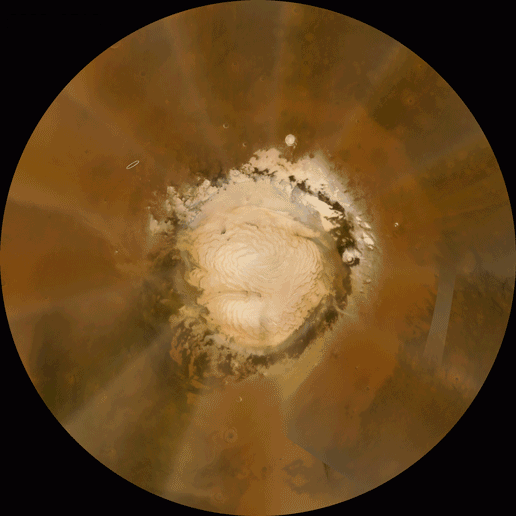

Clear Skies Ahead

Image with Arrow

Scientists are anticipating clear skies when NASA’s Phoenix Mars Lander arrives on the north polar plains of the Red Planet Sunday, May 25, 2008.

This orbital view of the north polar region of Mars, where NASA’s Phoenix Mars Lander will land, shows clear skies as of May 22, 2008. Mission planners are always on the lookout for dust storms in daily weather updates like this one, provided by the Mars Color Imager on NASA’s Mars Reconnaissance Orbiter. Based on current conditions, they are predicting good weather when Phoenix arrives May 25, 2008.

Temperature profiles, used to calculate atmospheric density, are also updated on a regular basis, provided by the Mars Climate Sounder, another instrument on the Mars Reconnaissance Orbiter. Atmospheric density was well within expectations as of May 22, 2008. Mission planners will continue to receive updates on weather and atmospheric conditions prior to landing.

The animated orbital view shows recent weather conditions from May 16 to May 22, 2008, as tracked by the Mars Color Imager on NASA’s Mars Reconnaissance Orbiter. A cloud of dust kicked up by Martian winds traveled from west to east between May 19 and May 22, 2008, passing over Phoenix’s landing site. The dust cloud was about 500 kilometers (300 miles) from head to tail and made the skies somewhat hazy. Since then, the dust has been replaced by clear skies, indicating that Phoenix will not land in any dust clouds, which are a common occurrence in the northern latitudes of Mars.

The Phoenix Mission is led by the University of Arizona, Tucson, on behalf of NASA. Project management of the mission is by NASA’s Jet Propulsion Laboratory, Pasadena, Calif. Spacecraft development is by Lockheed Martin Space Systems, Denver.

Photojournal Note: As planned, the Phoenix lander, which landed May 25, 2008 23:53 UTC, ended communications in November 2008, about six months after landing, when its solar panels ceased operating in the dark Martian winter.

Credit: NASA/JPL-Caltech/MSSS